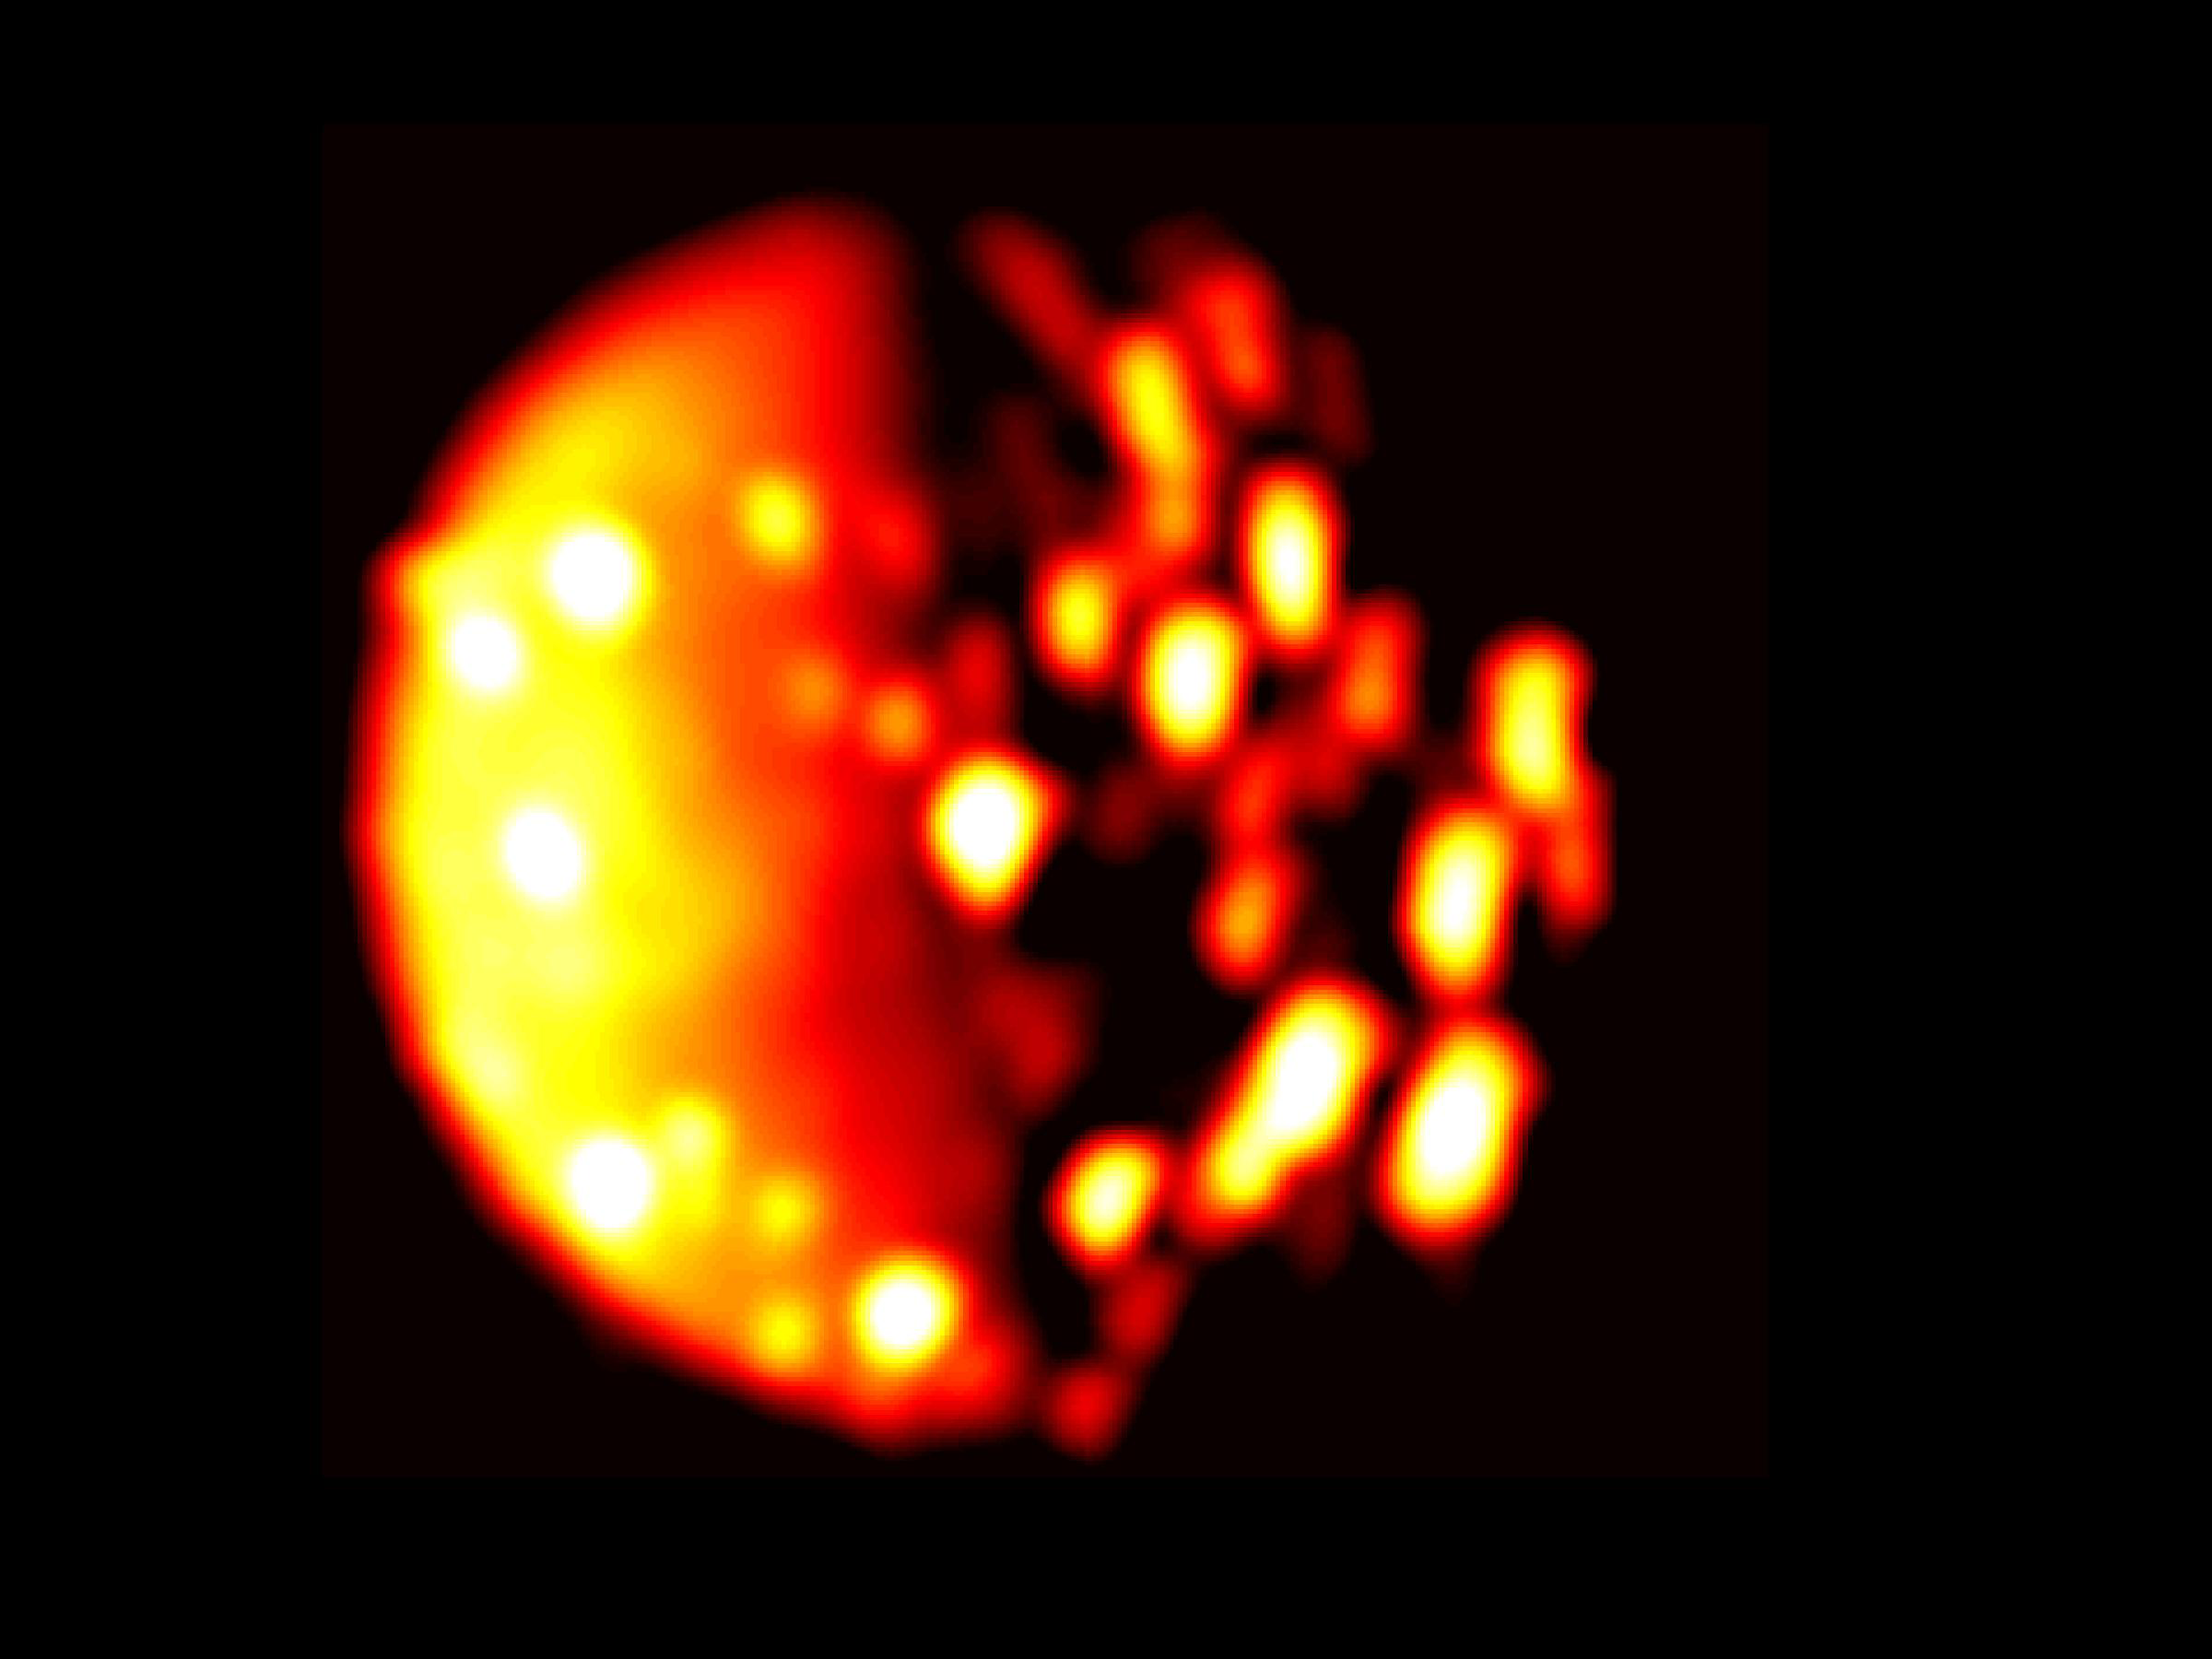

Jupiter Moon Io in Infrared

This infrared image of the southern hemisphere of Jupiter’s moon Io was derived from data collected by the Jovian Infrared Auroral Mapper (JIRAM) instrument aboard NASA’s Juno spacecraft on Dec. 16, 2017, when the spacecraft was about 290,000 miles (470,000 kilometers) from the Jovian moon. In this infrared image, the brighter the color the higher the temperature recorded by JIRAM.

More information about Juno is online at http://www.nasa.gov/juno and http://missionjuno.swri.edu.

NASA’s Jet Propulsion Laboratory manages the Juno mission for the principal investigator, Scott Bolton, of Southwest Research Institute in San Antonio. Juno is part of NASA’s New Frontiers Program, which is managed at NASA’s Marshall Space Flight Center in Huntsville, Alabama, for NASA’s Science Mission Directorate. Lockheed Martin Space Systems, Denver, built the spacecraft. Caltech in Pasadena, California, manages JPL for NASA.

Credit: NASA/JPL-Caltech/SwRI/ASI/INAF/JIRAM